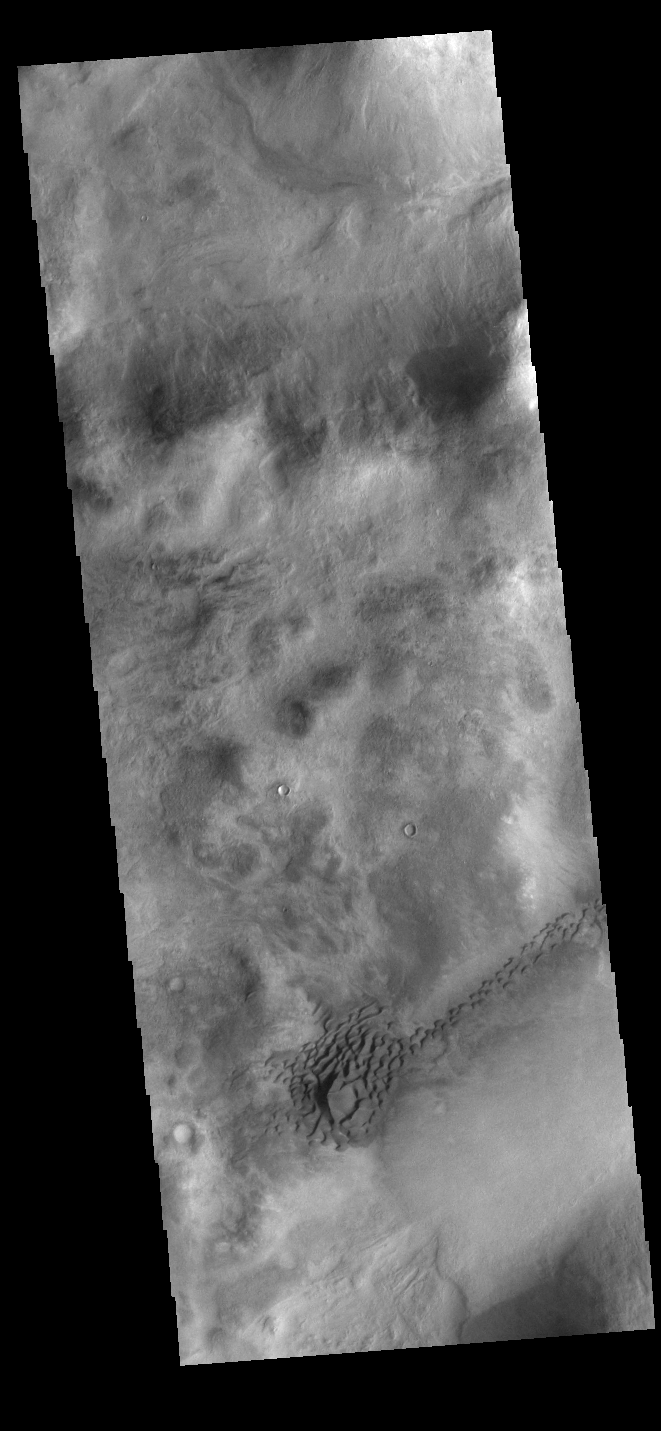

Nereidum Montes Dunes

While many regions of sand dunes on Mars are located on the floors of impact craters, dune fields can form in any region where sand can be trapped. In this case, the sand dunes have formed in a depression in the Nereidum Montes region north of Argyre Planitia.

Credit: NASA/JPL-Caltech/ASU